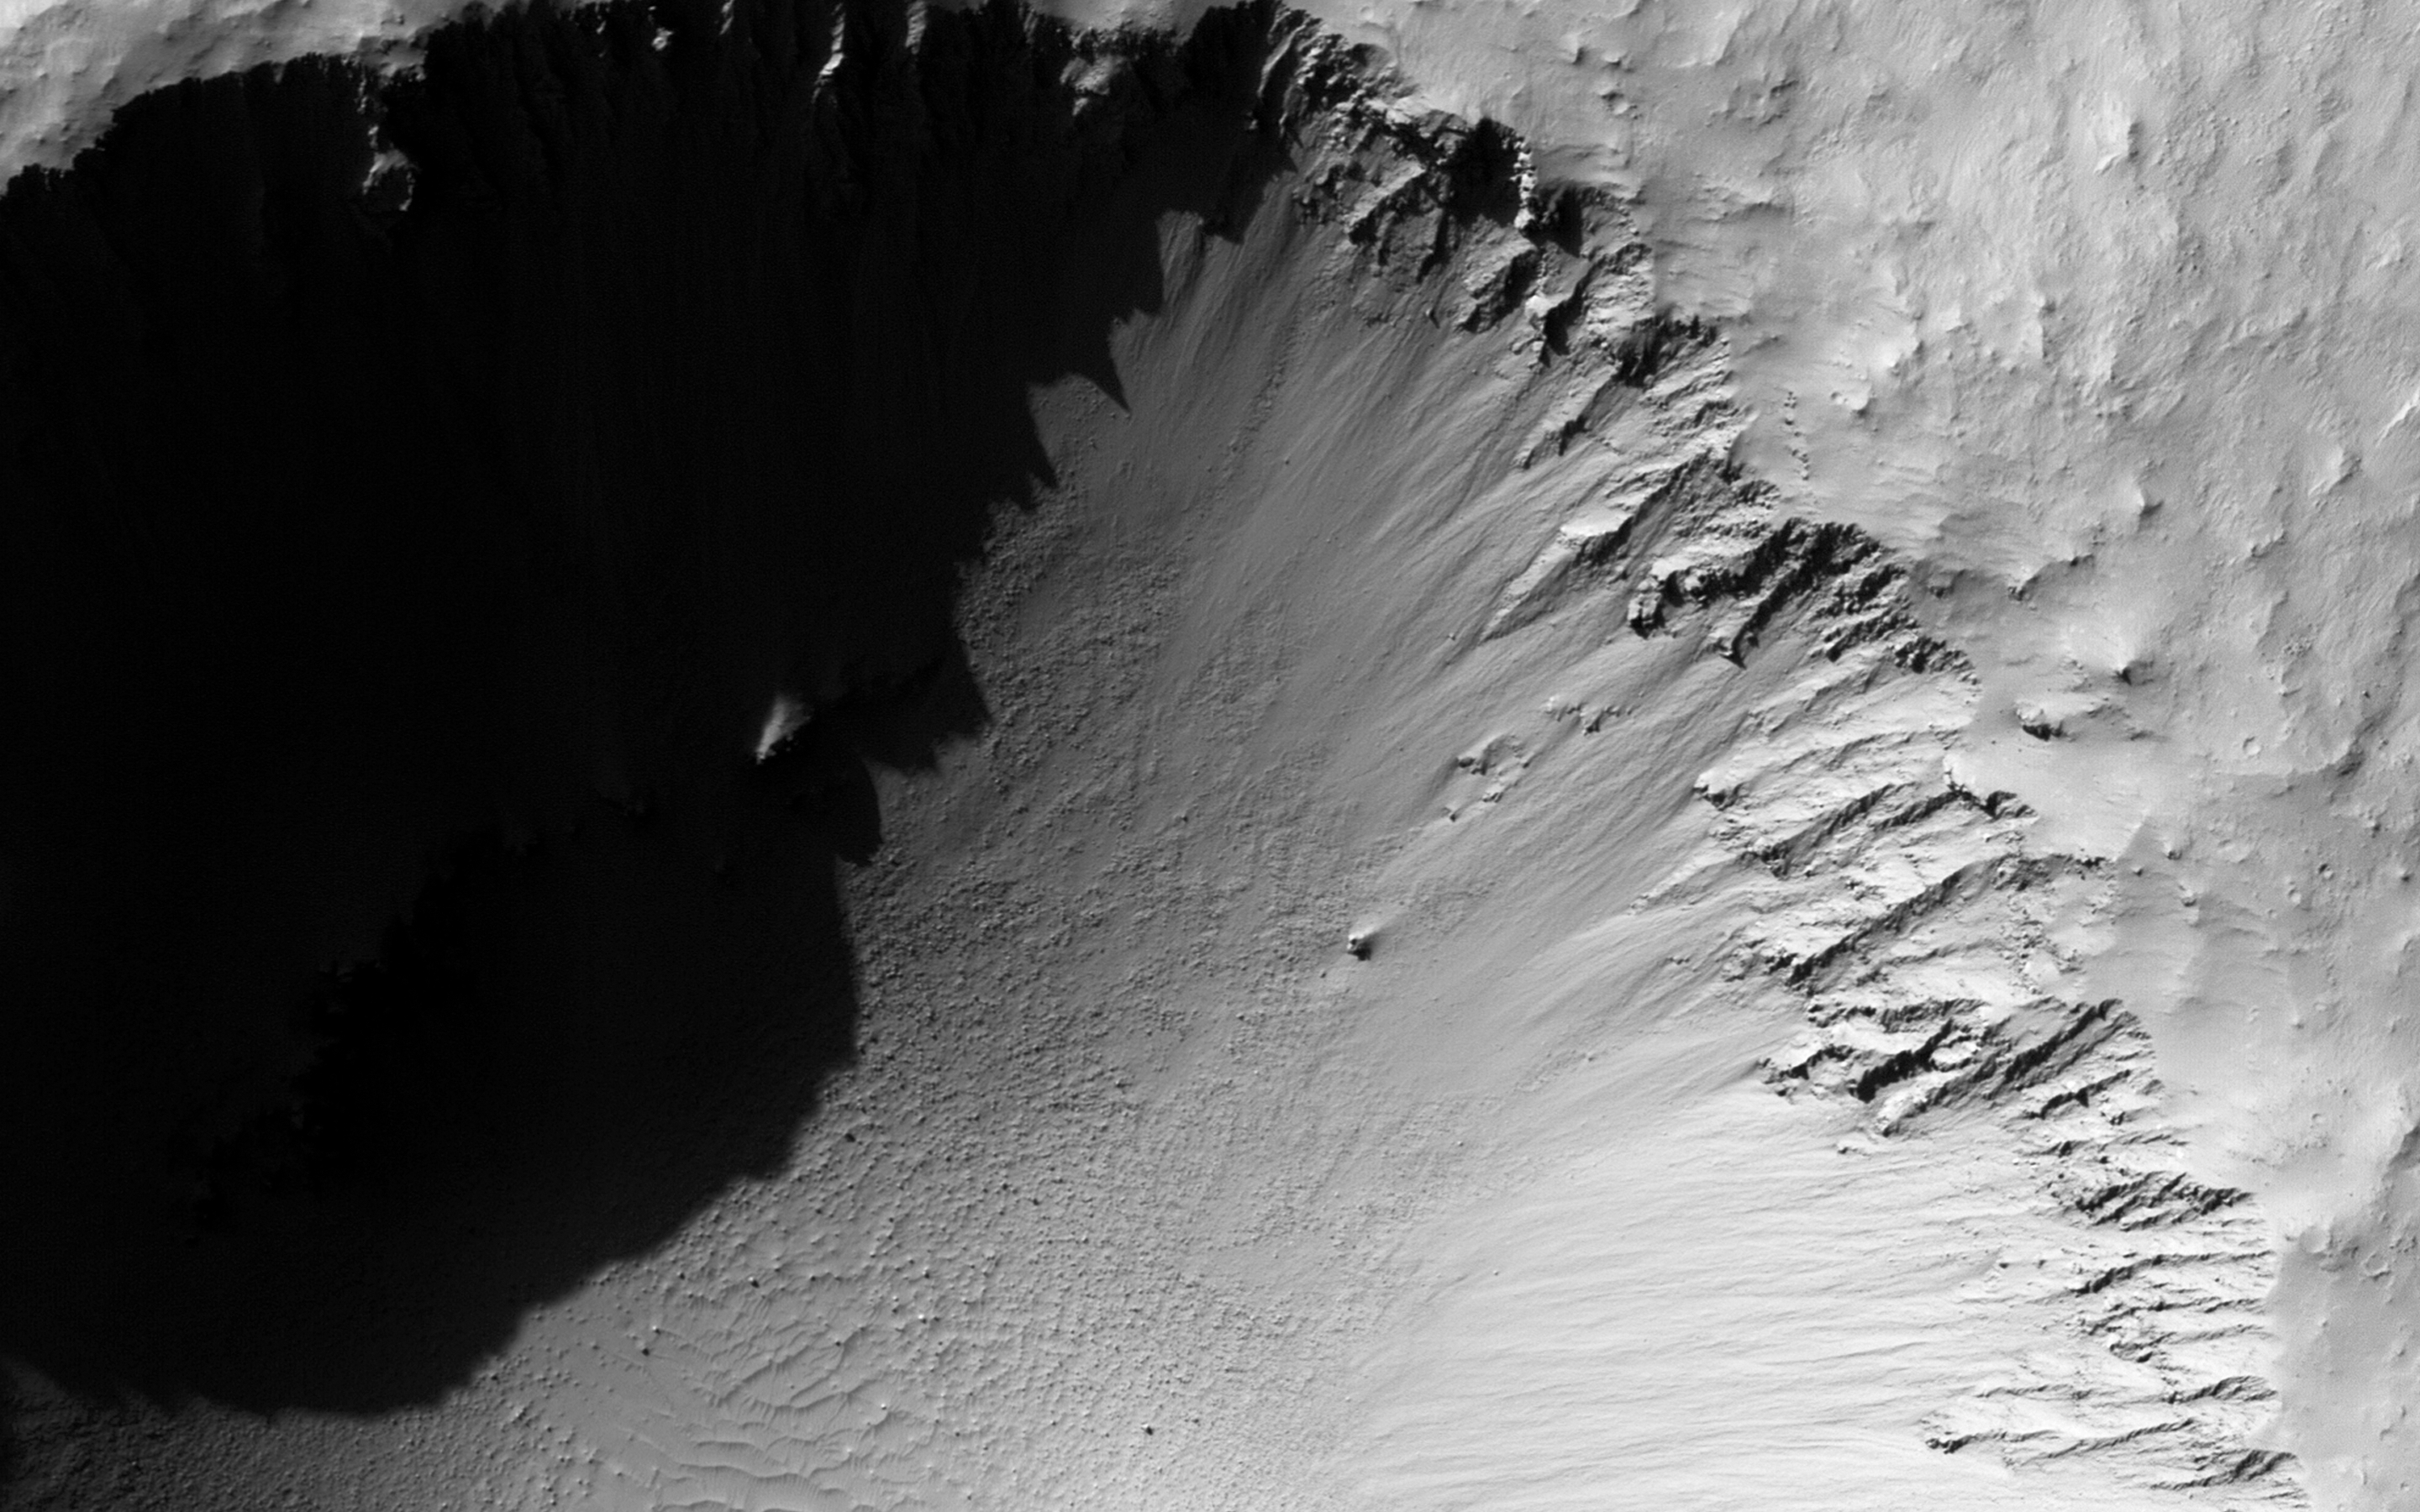

A Young, Fresh Crater in Hellespontus

This is a textbook example of a morphologically fresh and simple impact crater. At 1.3 kilometers in diameter, this unnamed crater is only slightly larger than Arizona’s Barringer (aka Meteor) Crater, by about 200 meters. Note the simple bowl shape and the raised crater rim.

Rock and soil excavated out of the crater by the impacting meteor — called ejecta — forms the ejecta deposit. It is continuous for about one crater radius away from the rim and is likely composed of about 90 percent ejecta and 10 percent in-place material that was re-worked by both the impact and the subsequently sliding ejecta.

The discontinuous ejecta deposit extends from about one crater radius outward. Here, high velocity ejecta that was launched from close to the impact point — and got the biggest kick — flew a long way, landed, rolled, slid, and scoured the ground, forming long tendrils of ejecta and v-shaped ridges.

The University of Arizona, Tucson, operates HiRISE, which was built by Ball Aerospace & Technologies Corp., Boulder, Colo. NASA’s Jet Propulsion Laboratory, a division of the California Institute of Technology in Pasadena, manages the Mars Reconnaissance Orbiter Project for NASA’s Science Mission Directorate, Washington.

Credit: NASA/JPL-Caltech/Univ. of Arizona